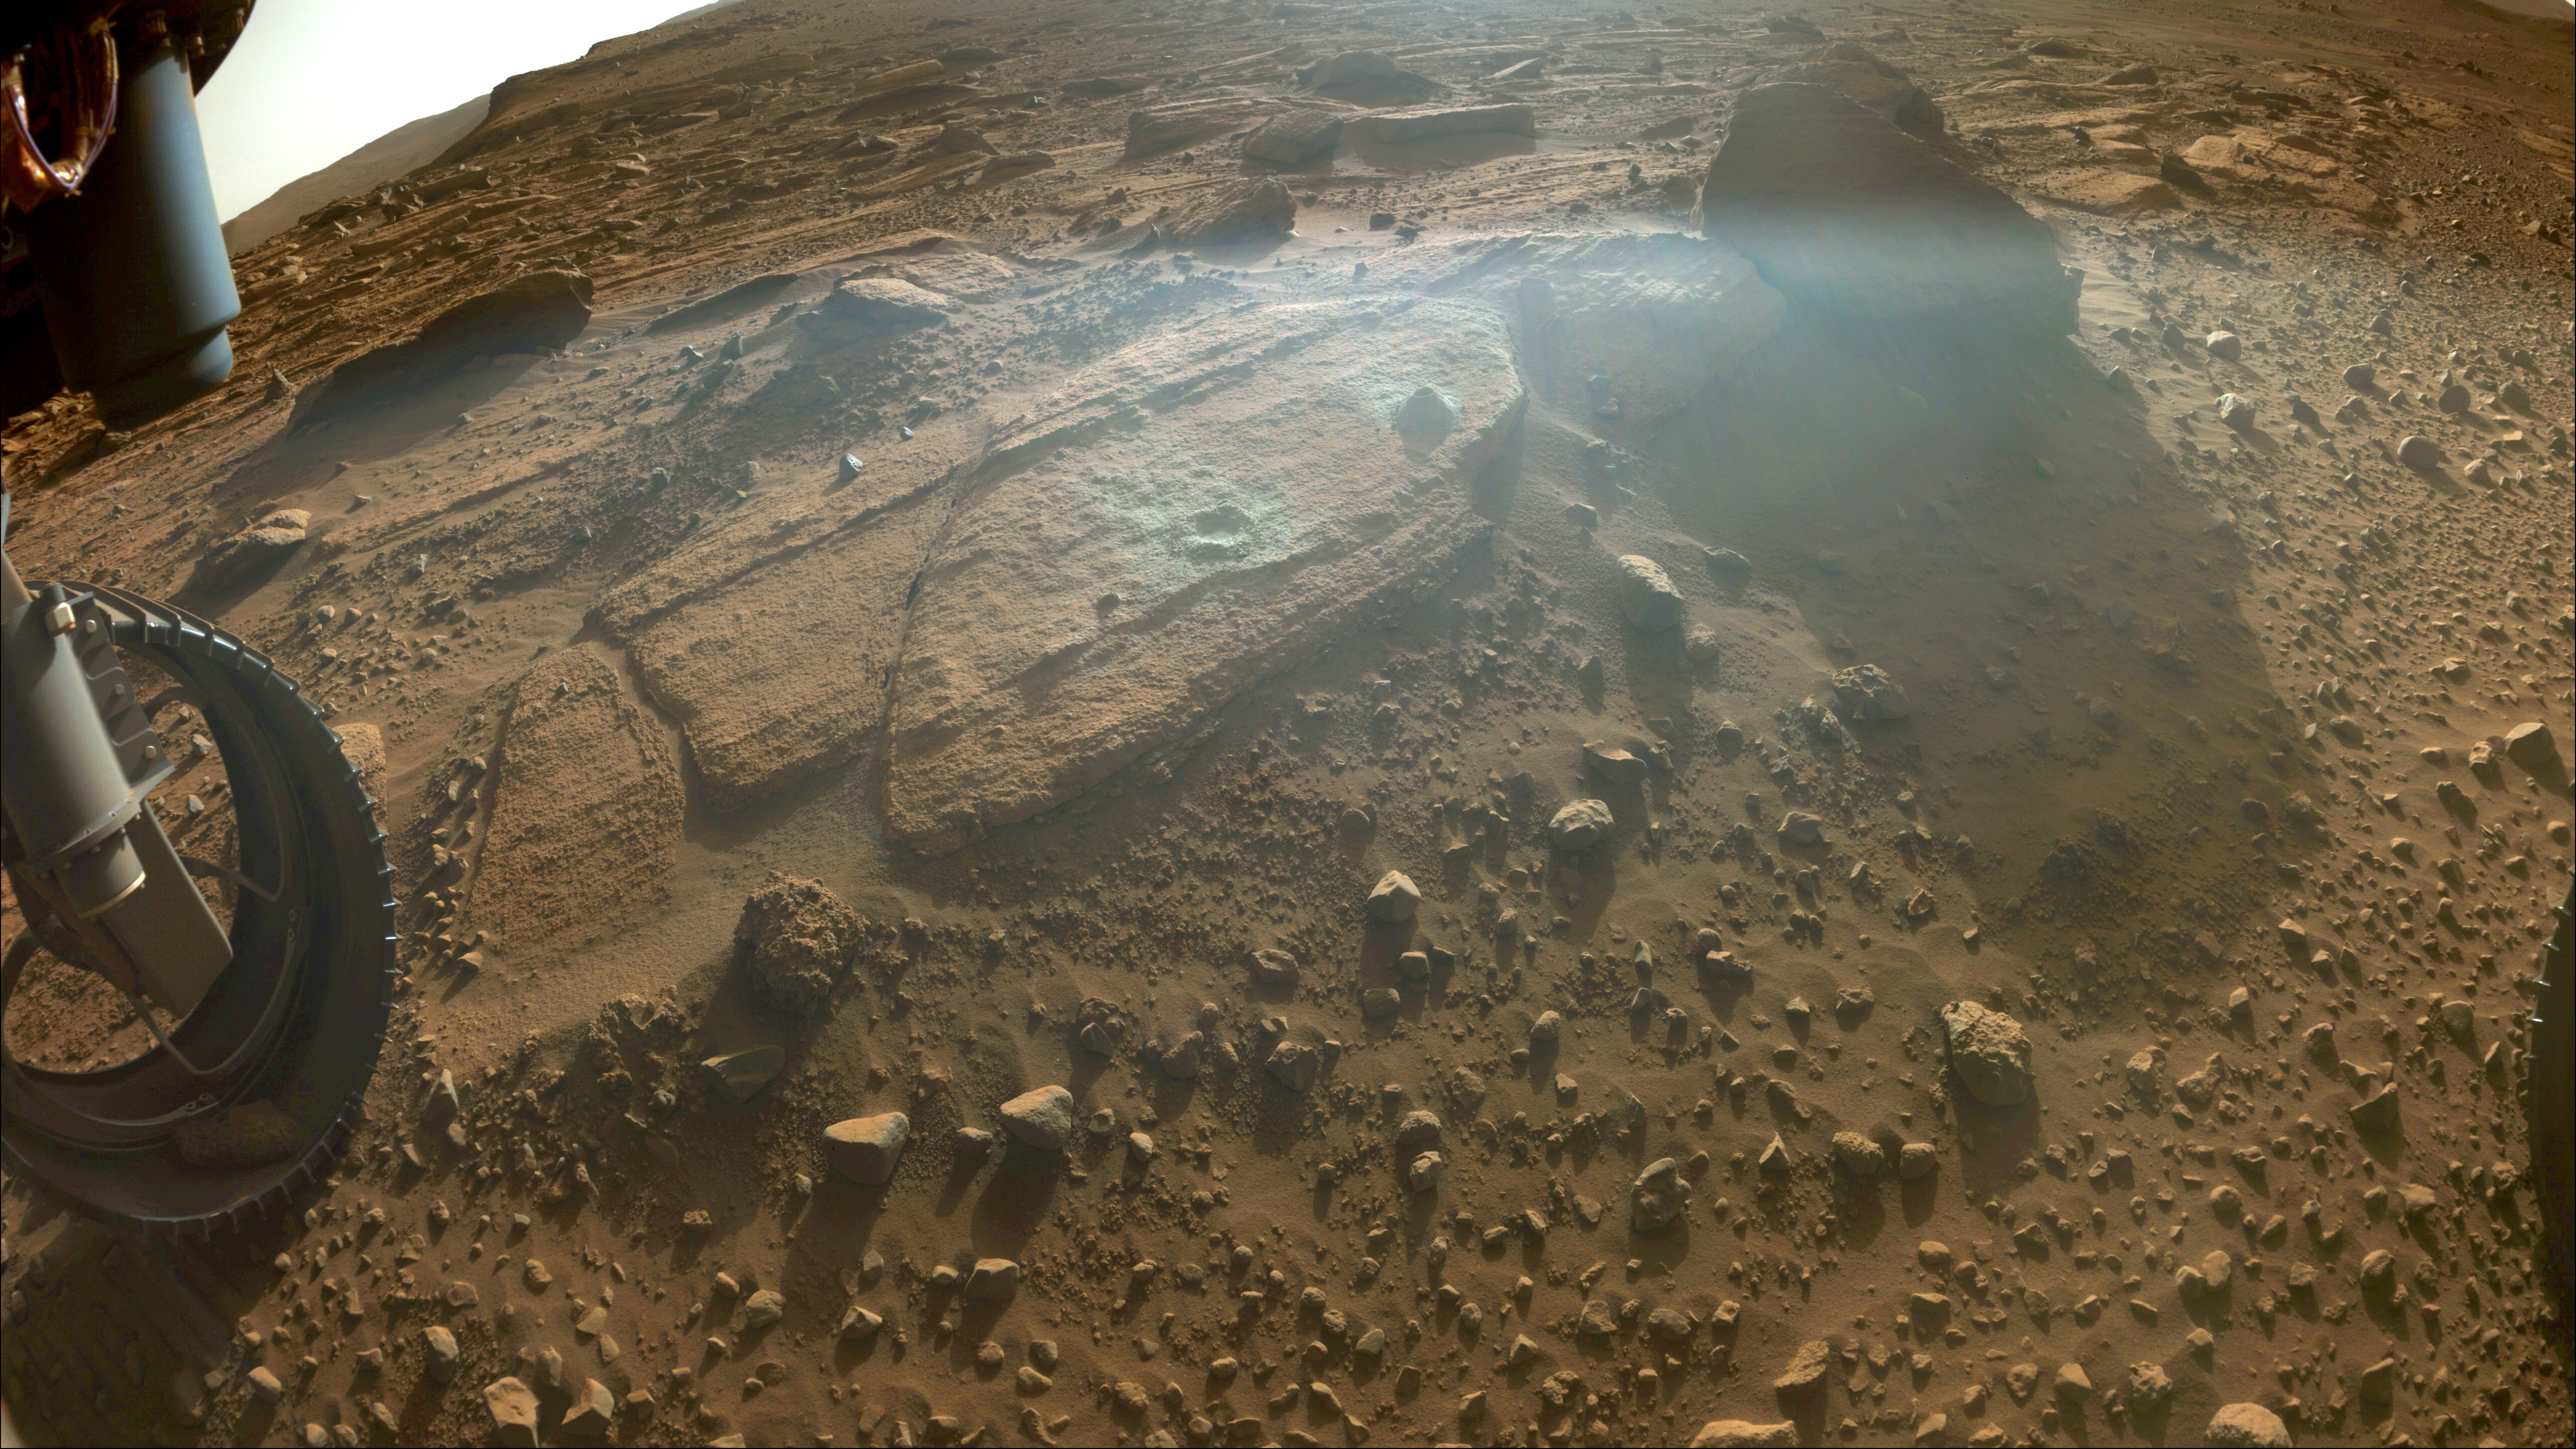

Perseverance Samples ‘Berea’

This image shows the rocky outcrop the Perseverance science team calls “Berea” after the NASA Mars rover extracted a rock core (right) and abraded a circular patch (left). The image was taken by one of the rover’s front hazard cameras on March 30, 2023, the 749th Martian day, or sol, of the mission.

Perseverance grinds, or abrades, circular patches into rocks so its science instruments can analyze the rocks’ composition. The rock core it obtained, about the size of a piece of classroom chalk, was sealed in an ultra-clean sample tube. It is currently being stored in the rover’s Sampling and Caching System.

A key objective for Perseverance’s mission on Mars is astrobiology, including the search for signs of ancient microbial life. The rover will characterize the planet’s geology and past climate, pave the way for human exploration of the Red Planet, and be the first mission to collect and cache Martian rock and regolith (broken rock and dust).

Subsequent NASA missions, in cooperation with ESA (European Space Agency), would send spacecraft to Mars to collect these sealed samples from the surface and return them to Earth for in-depth analysis.

The Mars 2020 Perseverance mission is part of NASA’s Moon to Mars exploration approach, which includes Artemis missions to the Moon that will help prepare for human exploration of the Red Planet.

JPL, which is managed for NASA by Caltech in Pasadena, California, built and manages operations of the Perseverance rover.

Credit: NASA/JPL-Caltech